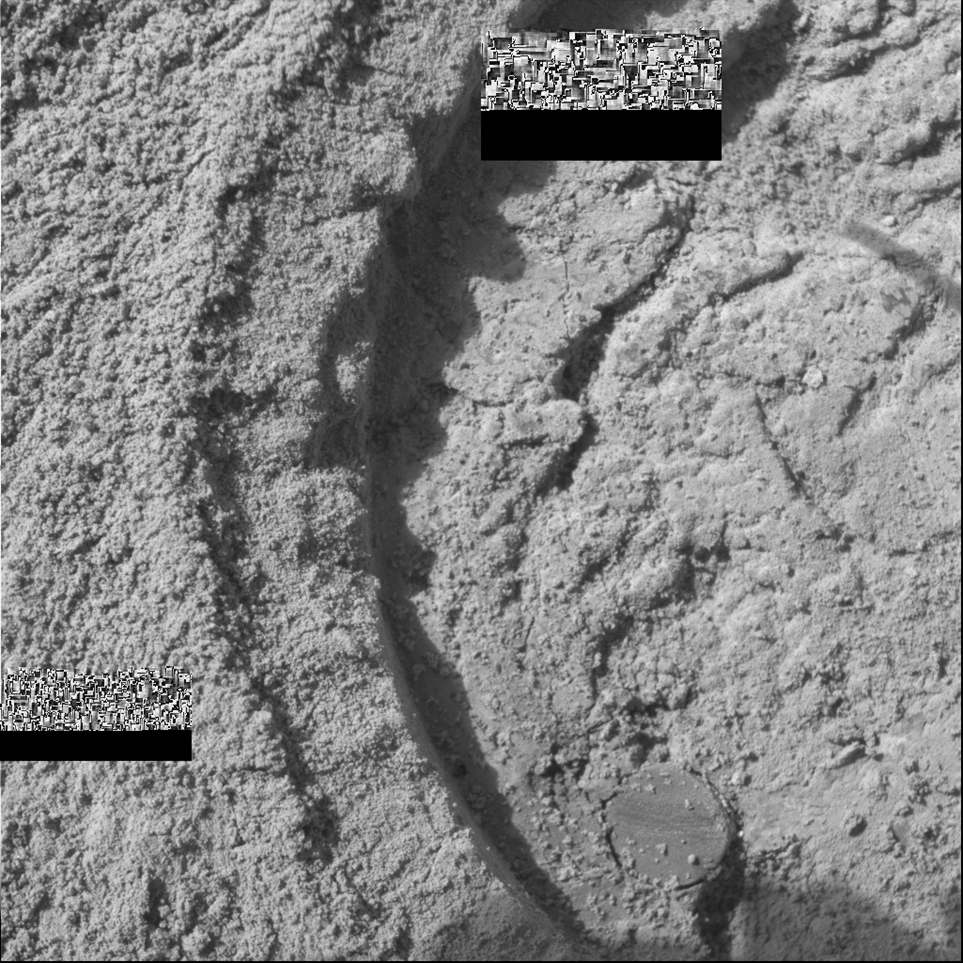

Opportunity Slices into the Surface of Mars

The semi-circular depression on the right side of this microscopic image resulted from Opportunity’s first grinding of a rock on Mars. The rock abrasion tool sliced into the surface about 4 millimeters (0.16 inches) deep and ground off a patch 45.5 millimeters (1.8 inches) in diameter on a rock called “McKittrick” during Opportunity’s 30th sol on Mars, Feb. 23, 2004. The hole exposed fresh interior material of the rock for close inspection by the rover’s microscopic imager and two spectrometers on the robotic arm.

Scientists and engineers got a nice bonus in that two spherical features nicknamed “blueberries” were unexpectedly cut in half within this rock. Team members had noticed the blueberries in earlier pictures on other rocks in the outcrop and had wanted to attempt to cut one in half sometime during the future of the mission. As luck would have it, two blueberries were hidden in the depths of “McKittrick.” The one blueberry shown in the bottom right of this picture appears to have been scratched by the grinding wheel, which is further explained in PIA05446.

The two rectangular boxes in the lower left and upper middle parts of this image are “drop outs,” where the data packets inadvertently did not make it back to Earth during the initial communications relay via the Deep Space Network antennas. The missing data packets should be resent to Earth within the next few days. Just above each of the black “drop out” rectangles is another rectangular area filled with a cluster of smaller rectangles in different shades of gray, which are image compression artifacts.

For more information about the “blueberries,” please see JPL’s Press Release dated February 9, 2004.

For more microscopic images of the results from Opportunity’s first use of the rock abrasion tool, please see the raw images for sol 30.

The rock abrasion tools on both Mars Exploration Rovers were supplied by Honeybee Robotics, New York, N.Y.

Credit: NASA/JPL/Cornell/US Geological Survey